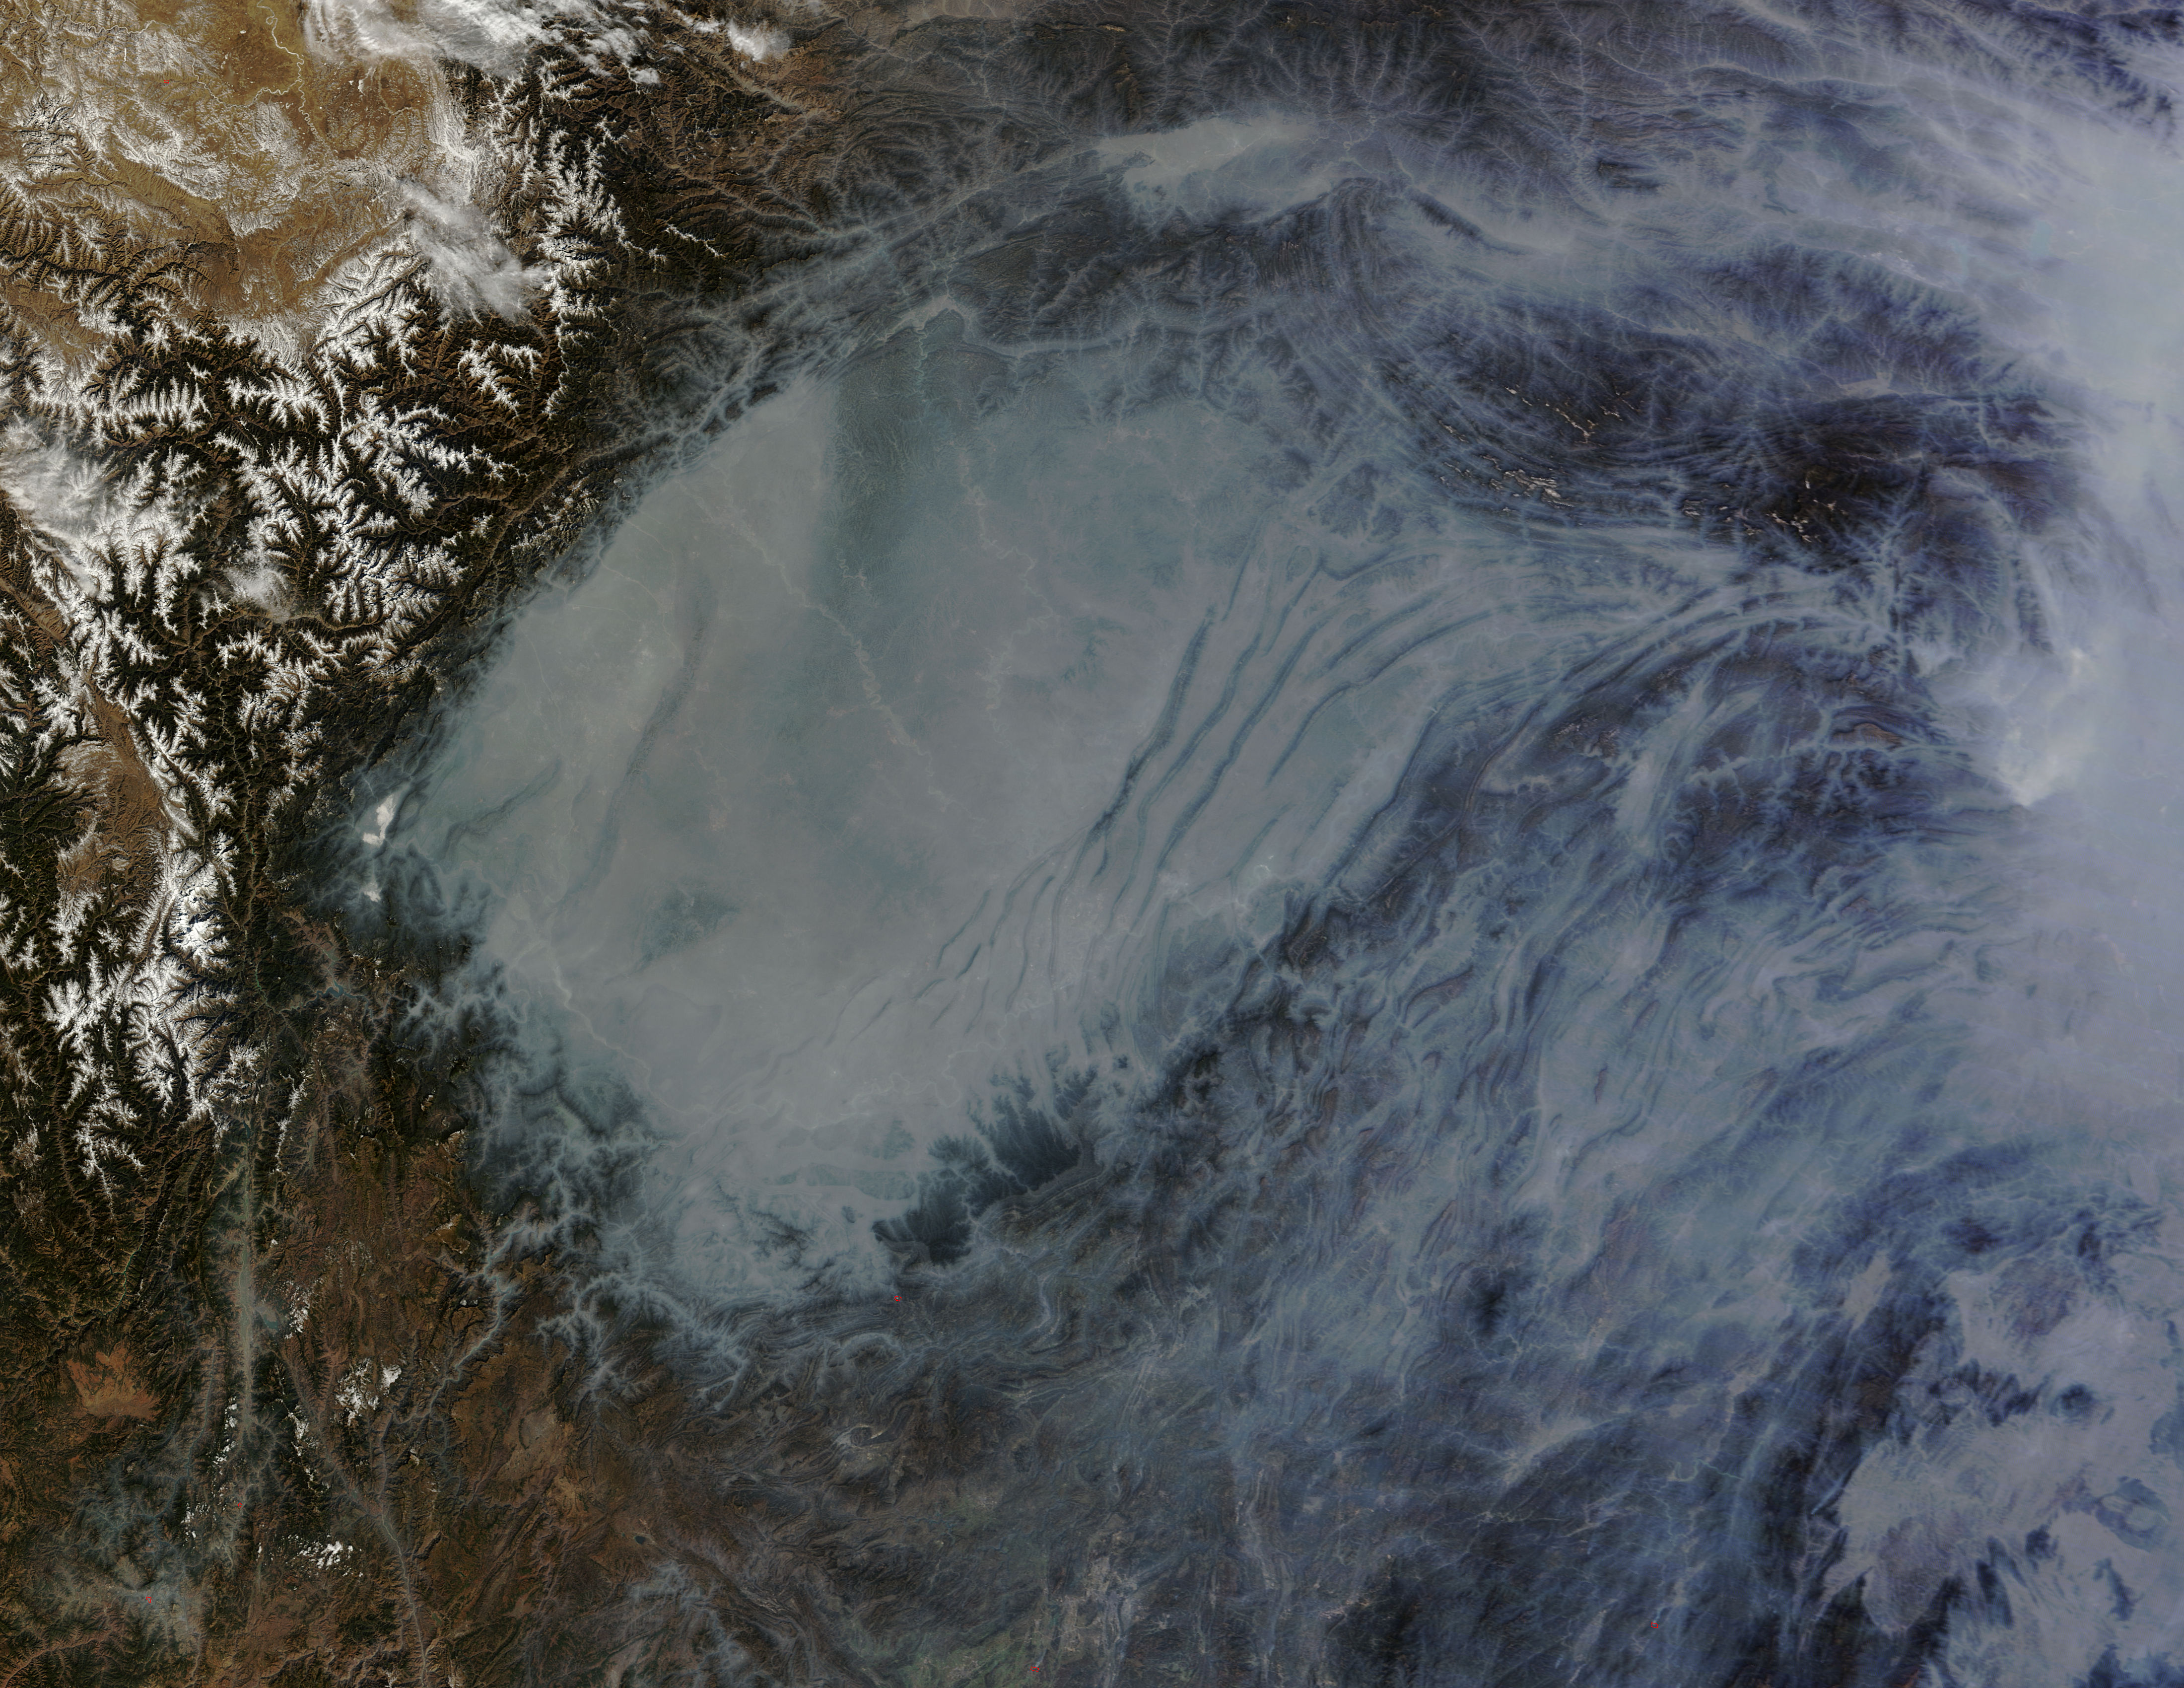

Haze in central China

The Moderate Resolution Imaging Spectroradiometer (MODIS) on NASA’s Terra satellite acquired this natural-color image of central China on January 23, 2013 at 04:05 UTC. The image shows extensive haze over the region. In areas where the ground is visible, some of the landscape is covered with lingering snow.

Credit: NASA/GSFC/Jeff Schmaltz/MODIS Land Rapid Response Team